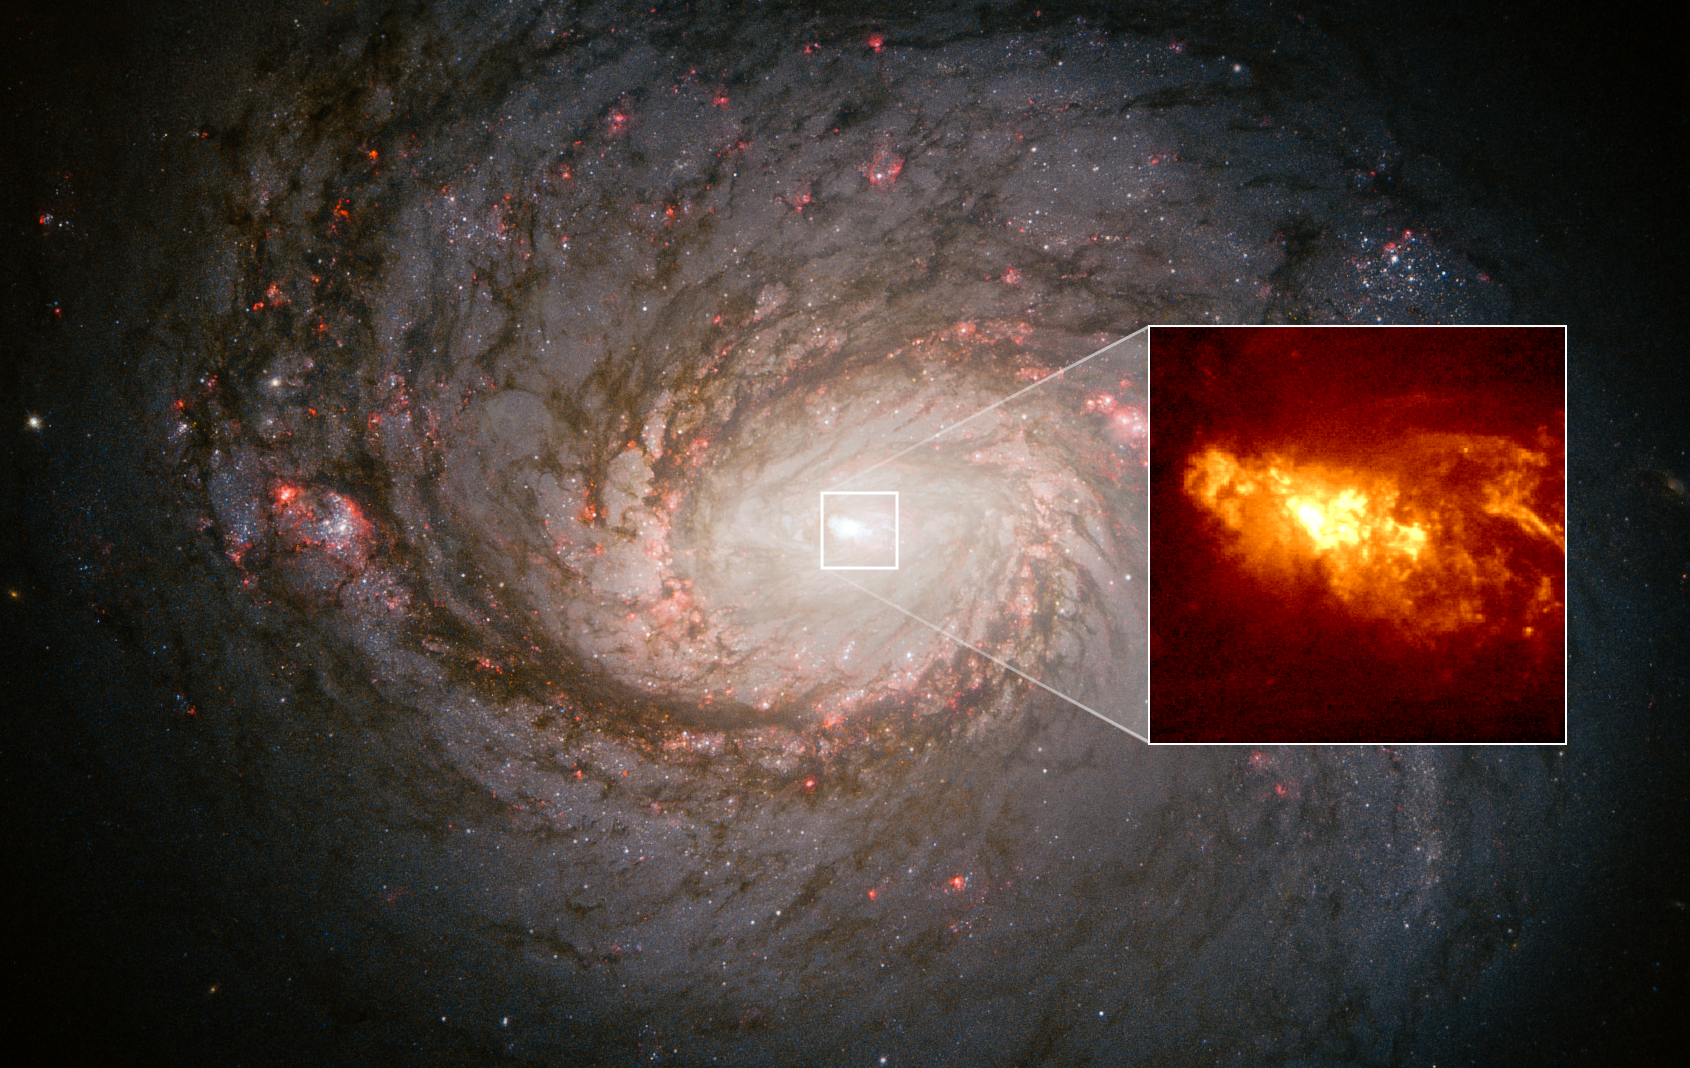

Black-Hole-Driven Outflow From Active Galaxy NGC 1068

The nearby barred-spiral galaxy NGC 1068 serves as a proxy for helping astronomers understand the fireworks taking place at the center of our Milky Way galaxy, driven by eruptions from a supermassive black hole. Because we live inside the Milky Way, much of our view of the galaxy’s center is blocked by intervening clouds of gas and dust. But, looking 45 million light-years away at NGC 1068 gives astronomers a birds-eye view of similar black hole outbursts. The inset Hubble Space Telescope image resolves hydrogen clouds as small as 10 light-years across within 150 light-years of the core. The clouds are glowing because they are caught in a "searchlight" of radiation beamed out of the galaxy's black hole, which is larger and more active than the black hole in the heart of our galaxy.

Credit: NASA, ESA, Alex Filippenko (UC Berkeley), William Sparks (STScI), Luis Ho (KIAA-PKU), Matthew Malkan (UCLA), Alessandro Capetti (STScI); Image Processing: Alyssa Pagan (STScI)